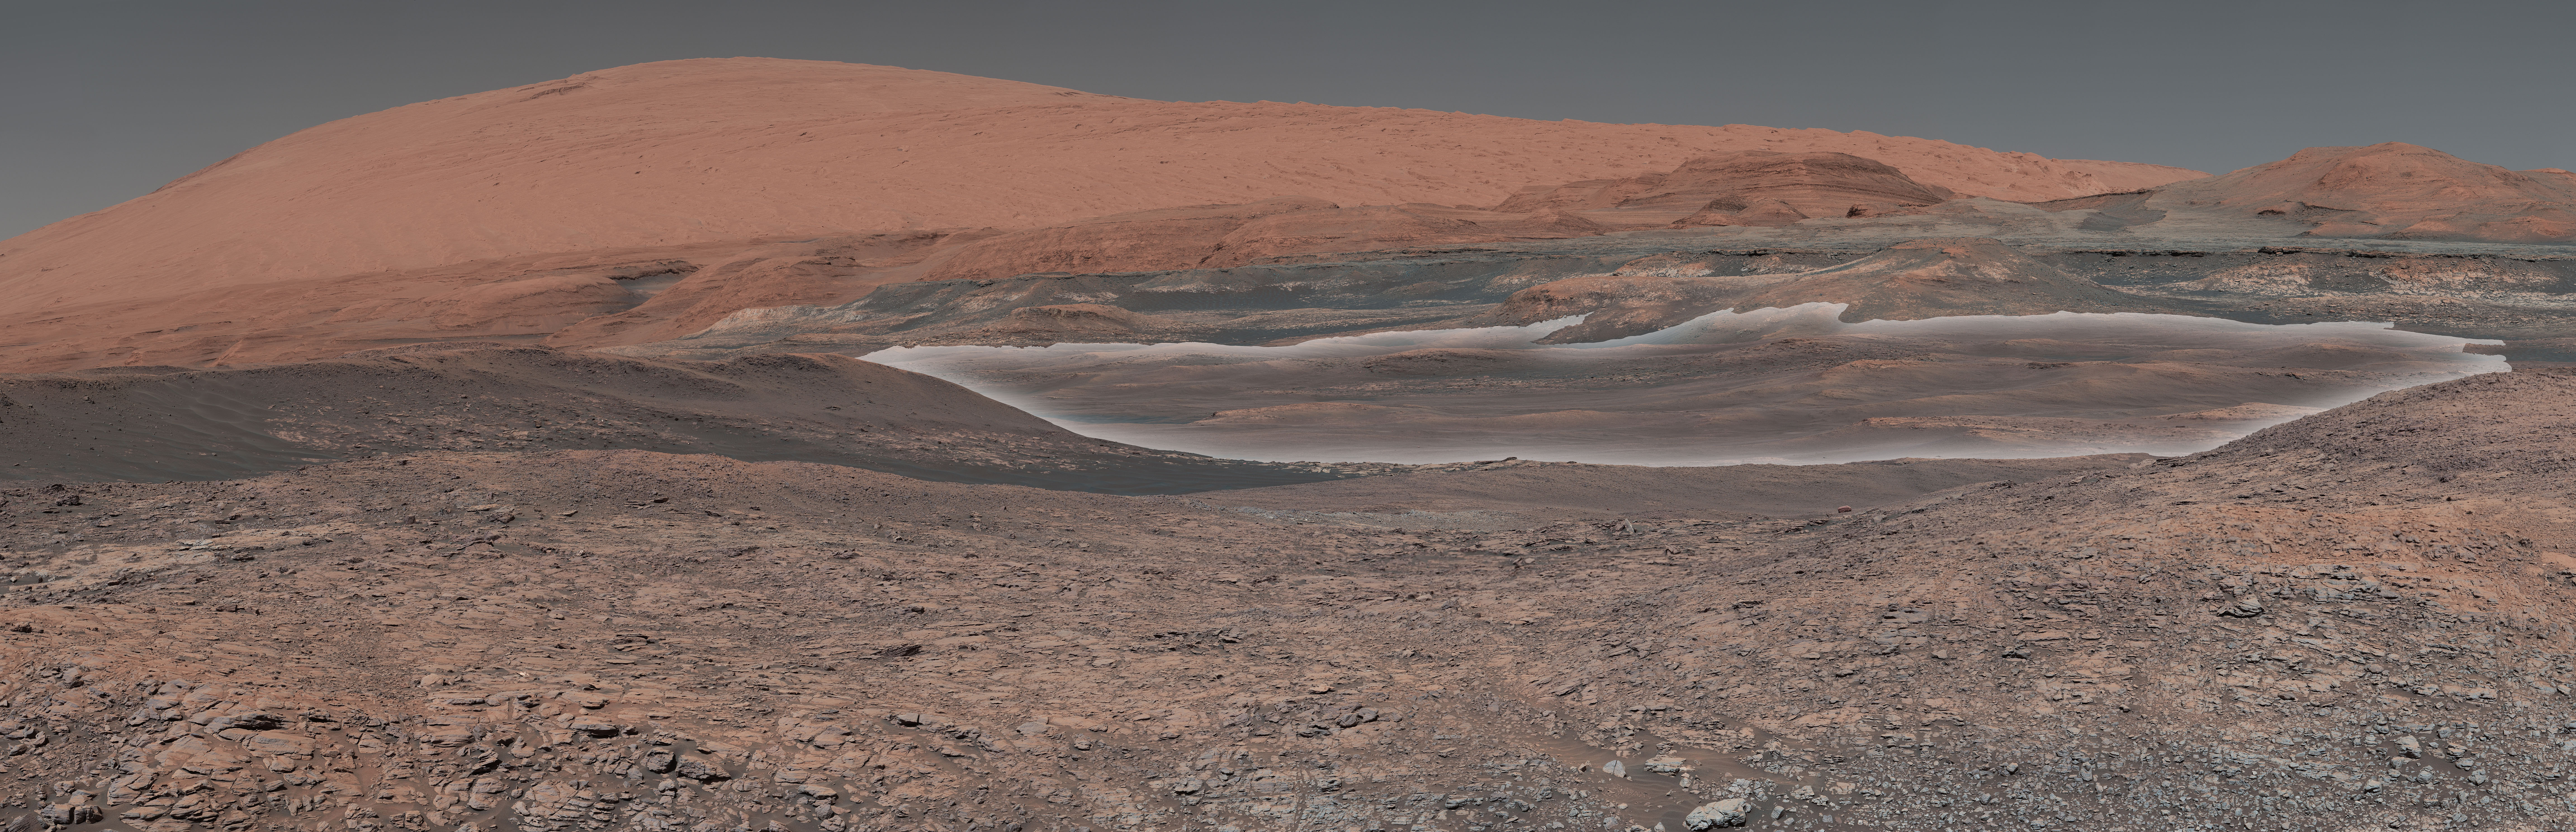

Curiosity is Ready for Clay (Highlighted)

This mosaic taken by NASA’s Mars Curiosity rover looks uphill at Mount Sharp, which Curiosity has been climbing. Highlighted in white is an area with clay-bearing rocks that scientists are eager to explore; it could shed additional light on the role of water in creating Mount Sharp. The mosaic was assembled from dozens of images taken by Curiosity’s Mast Camera (Mastcam). It was taken on Sol 1931 back in January.

Mount Sharp stands in the middle of Gale Crater, which is 96 miles (154 kilometers) in diameter. This mound, which Curiosity has been climbing since 2014, likely formed in the presence of water at various points of time in Mars ancient history. That makes it an ideal place to study how water influenced the habitability of Mars billions of years ago.

The scene has been white-balanced so the colors of the rock materials resemble how they would appear under daytime lighting conditions on Earth.

Malin Space Science Systems, San Diego, built and operates the Mastcam. NASA’s Jet Propulsion Laboratory, a division of the Caltech in Pasadena, California, manages the Mars Science Laboratory Project for NASA’s Science Mission Directorate, Washington. JPL designed and built the project’s Curiosity rover.

Credit: NASA/JPL-Caltech/MSSS